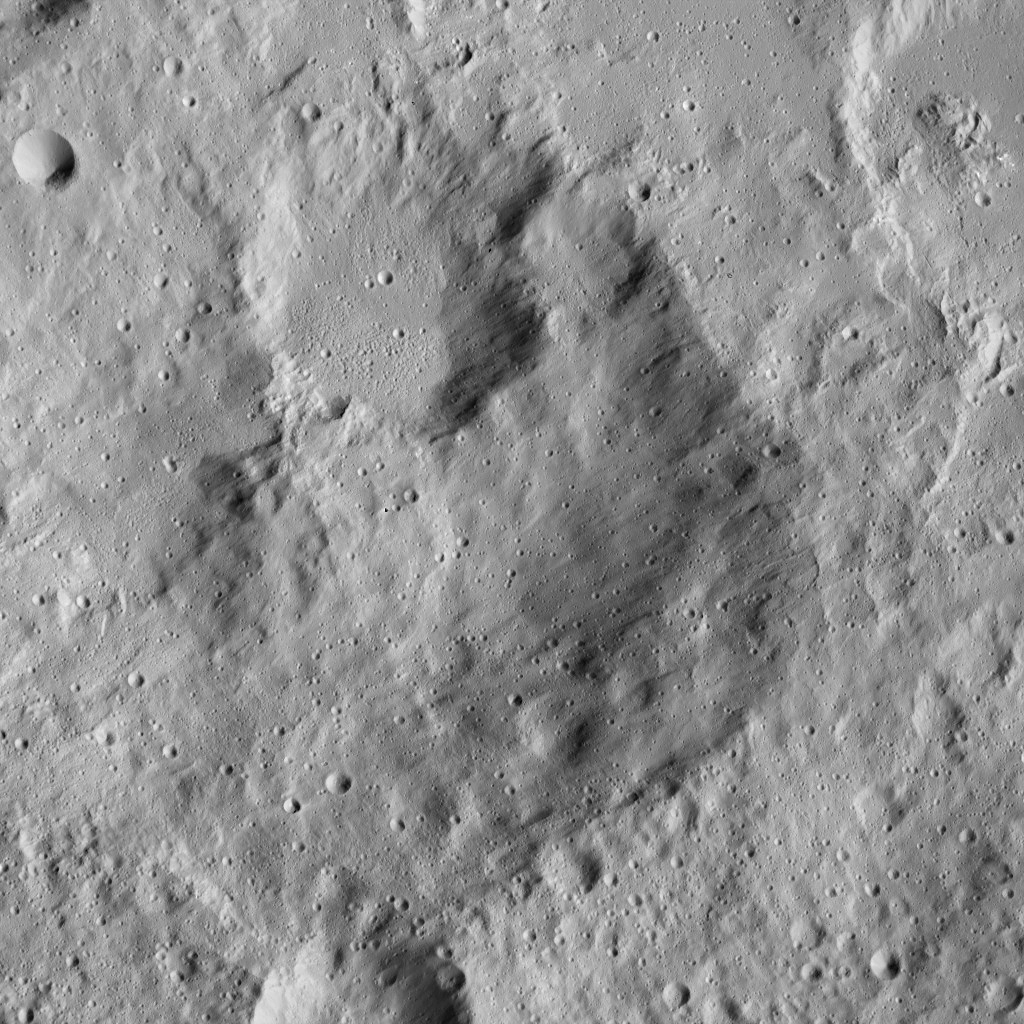

Dawn LAMO Image 121

Cratered terrain in the northern hemisphere of Ceres is seen in this image from NASA’s Dawn spacecraft. The scene is dotted with small impacts among larger, more ancient craters.

The view is centered at approximately 28 degrees north latitude, 37 degrees east longitude.

Dawn took this image on April 18, 2016, from its low-altitude mapping orbit, at a distance of about 240 miles (385 kilometers) above the surface. The image resolution is 120 feet (35 meters) per pixel.

Dawn’s mission is managed by JPL for NASA’s Science Mission Directorate in Washington. Dawn is a project of the directorate’s Discovery Program, managed by NASA’s Marshall Space Flight Center in Huntsville, Alabama. UCLA is responsible for overall Dawn mission science. Orbital ATK, Inc., in Dulles, Virginia, designed and built the spacecraft. The German Aerospace Center, the Max Planck Institute for Solar System Research, the Italian Space Agency and the Italian National Astrophysical Institute are international partners on the mission team.

Credit: NASA/JPL-Caltech/UCLA/MPS/DLR/IDA